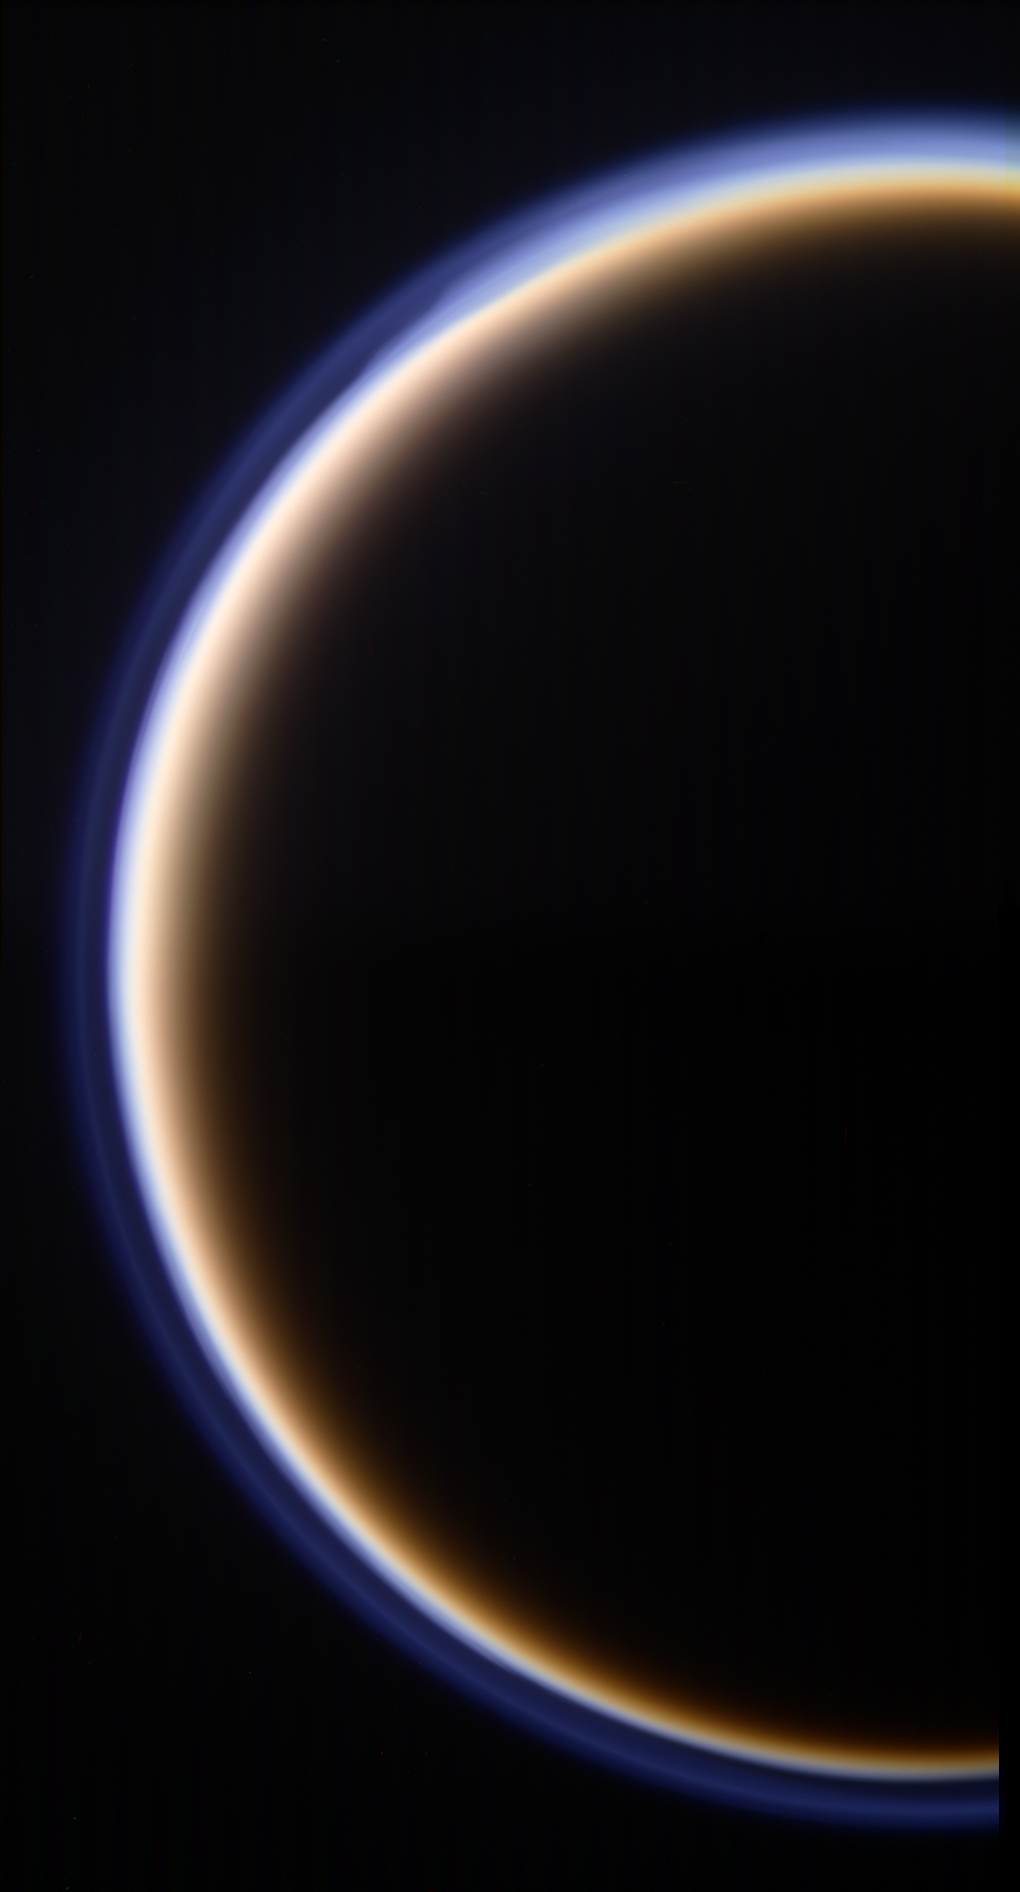

Enigmatic Titan

Titan’s golden, smog-like atmosphere and complex layered hazes appear to Cassini as a luminous ring around the planet-sized moon. The world beneath that haze has become slightly less mysterious under the gaze of Cassini and its Huygens probe, but many new discoveries await.

This mosaic view of Titan represents “Target 3” in the fall 2009 edition of the Cassini Scientist for a Day contest. (See http://saturn.jpl.nasa.gov/education/scientistforaday8thedition/.) The contest is designed to give students a taste of life as a scientist by challenging them to write an essay describing the value of one target choice among three for Cassini to image.

Images taken using red, blue and green spectral filters were combined to create this color view. Six images — two sets of three colors — were combined to create the mosaic. The images were acquired with the Cassini wide-angle camera on Oct. 12, 2009 at a distance of 145,000 kilometers (90,000 miles) from Titan.

The Cassini-Huygens mission is a cooperative project of NASA, the European Space Agency and the Italian Space Agency. The Jet Propulsion Laboratory, a division of the California Institute of Technology in Pasadena, manages the mission for NASA’s Science Mission Directorate, Washington, D.C. The Cassini orbiter and its two onboard cameras were designed, developed and assembled at JPL.

Credit: NASA/JPL